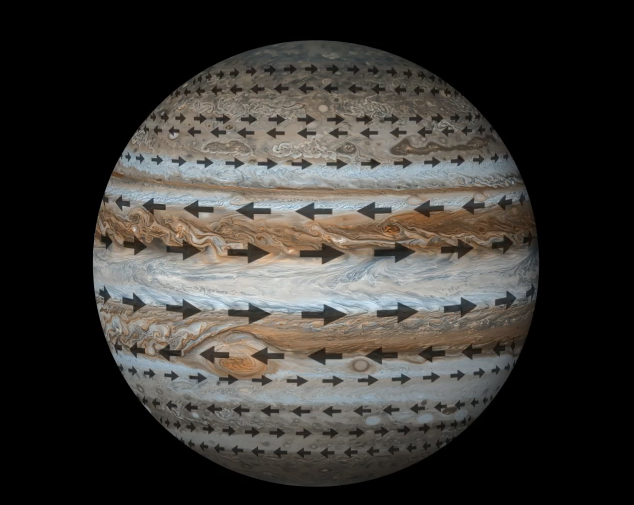

Jets at Jupiter

This animation depicts Jupiter’s planet wrapping cloud structure, commonly referred to as “belts” and “zones,” and the jet streams that encompass them. The belts (white bands) and zones (reddish bands) are separated by strong east-west winds, or jet streams (depicted by black arrows), that move in opposite directions. These jets penetrate about 1,800 miles (3,000 kilometers) below the cloud level of Jupiter. Other components of the winds including north-south and up-down movements – have been a mystery and have now been uncovered with the latest data from the microwave radiometer instrument aboard NASA’s Juno spacecraft.

The base composite image of Jupiter was created from images obtained by NASA’s Cassini spacecraft.

Credit: NASA/JPL-Caltech/SSI/Weizmann Institute of Science